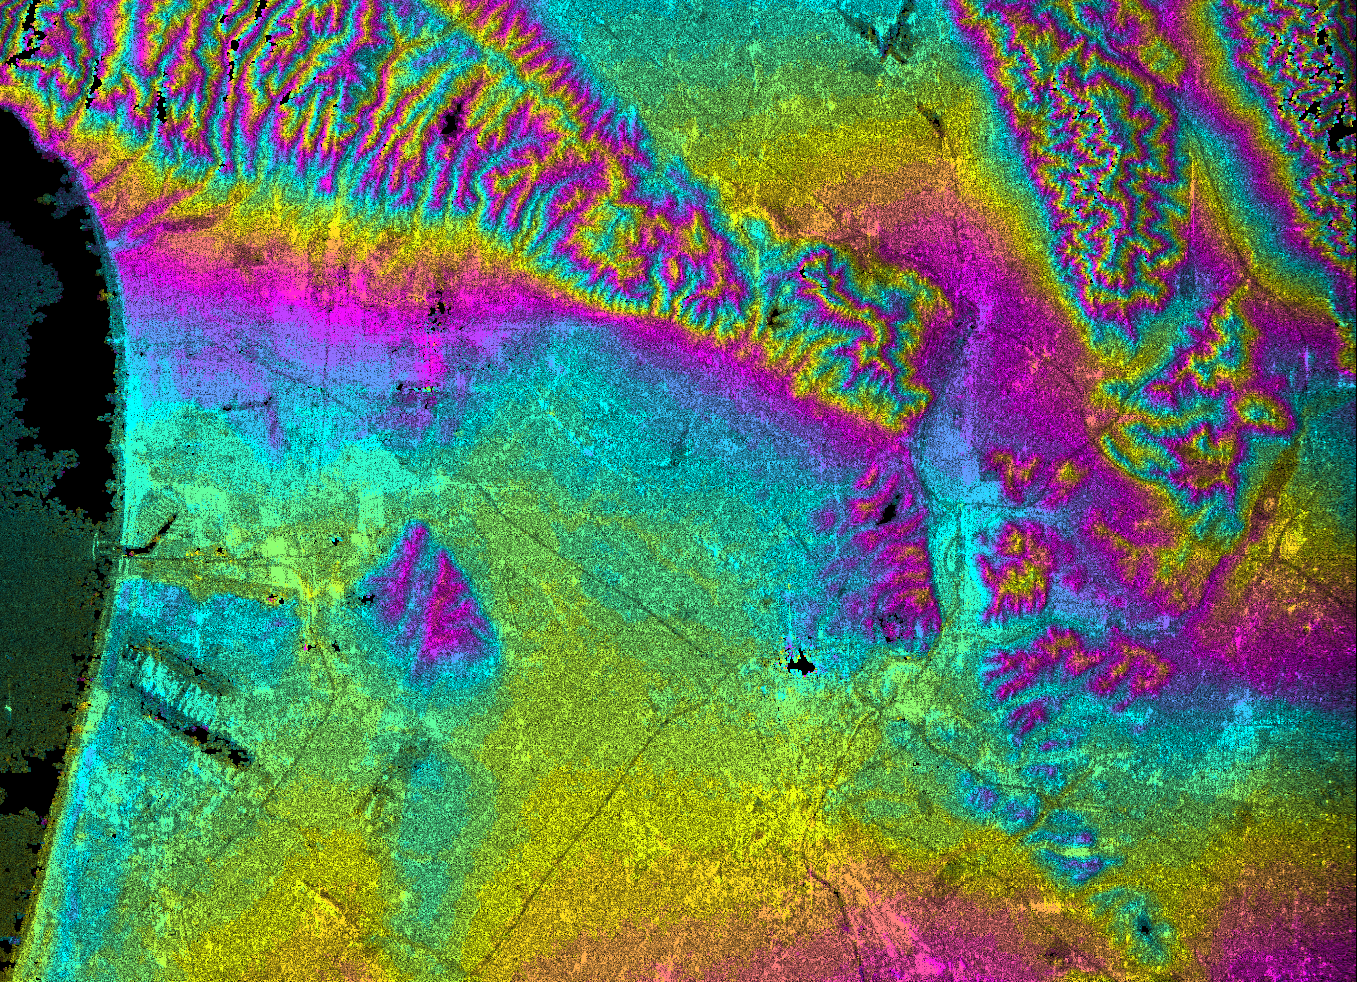

Los Angeles, California, Radar Image, Wrapped Color as Height

This topographic radar image shows the relationships of the dense urban development of Los Angeles and the natural contours of the land. The image includes the Pacific Ocean on the left, the flat Los Angeles Basin across the center, and the steep ranges of the Santa Monica and Verdugo mountains along the top. The two dark strips near the coast at lower left are the runways of Los Angeles International Airport. Downtown Los Angeles is the bright yellow and pink area at lower center. Pasadena, including the Rose Bowl, are seen half way down the right edge of the image. The communities of Glendale and Burbank, including the Burbank Airport, are seen at the center of the top edge of the image. Hazards from earthquakes, floods and fires are intimately related to the topography in this area. Topographic data and other remote sensing images provide valuable information for assessing and mitigating the natural hazards for cities such as Leangles.

This image combines two types of data from the Shuttle Radar Topography Mission. The image brightness corresponds to the strength of the radar signal reflected from the ground, while colors show the elevation as measured by SRTM. Each cycle of colors (from pink through blue back to pink) represents an equal amount of elevation difference (400 meters, or 1300 feet) similar to contour lines on a standard topographic map. This image contains about 2400 meters (8000 feet) of total relief.

The Shuttle Radar Topography Mission (SRTM), launched on February 11, 2000, uses the same radar instrument that comprised the Spaceborne Imaging Radar-C/X-Band Synthetic Aperture Radar (SIR-C/X-SAR) that flew twice on the Space Shuttle Endeavour in 1994. The mission is designed to collect three-dimensional measurements of the Earth’s surface. To collect the 3-D data, engineers added a 60-meter-long (200-foot) mast, an additional C-band imaging antenna and improved tracking and navigation devices. The mission is a cooperative project between the National Aeronautics and Space Administration (NASA), the National Imagery and Mapping Agency (NIMA) and the German (DLR) and Italian (ASI) space agencies. It is managed by NASA’s Jet Propulsion Laboratory, Pasadena, CA, for NASA’s Earth Science Enterprise, Washington, DC.

Size: 41 km (25 miles) x 29 km (18 miles)
Location: 34.1 deg. North lat., 118.3 deg. West lon.
Orientation: North toward upper right
Original Data Resolution: 30 meters (99 feet)
Date Acquired: February 16, 2000

Credit: NASA/JPL/NIMA